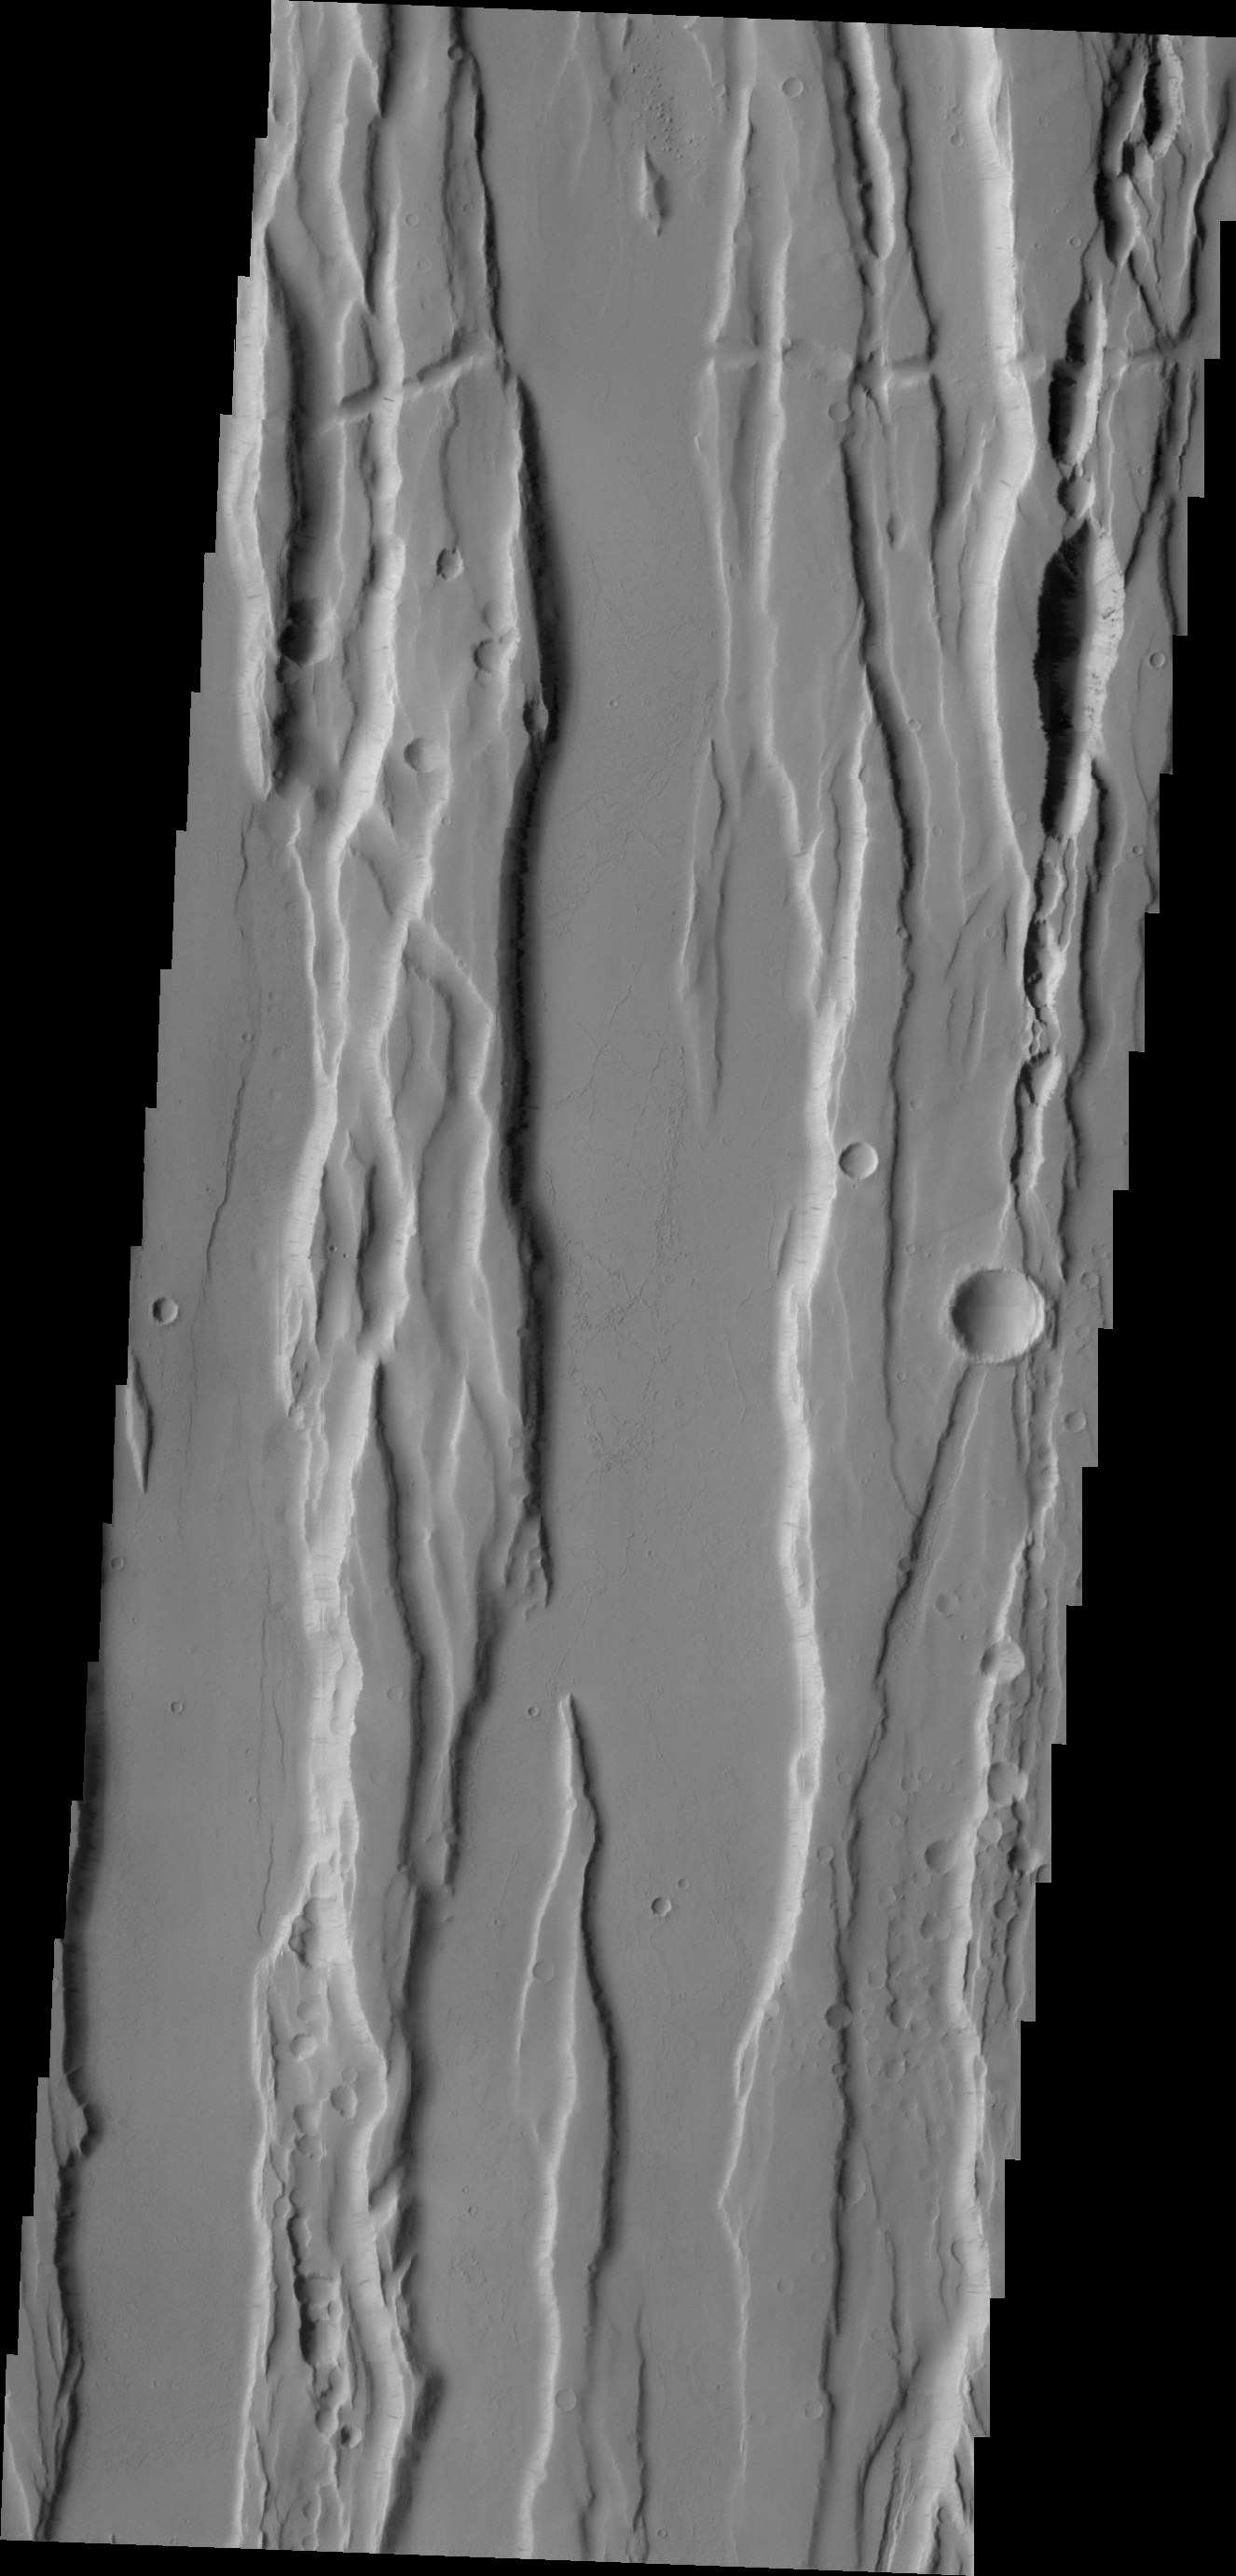

Ceraunius Fossae

The north/south trending fractures and graben (block down-dropped between two fractures) in this region are called Ceraunius Fossae. These fractures are likely related to Alba Mons to the north.

Credit: NASA/JPL/ASU